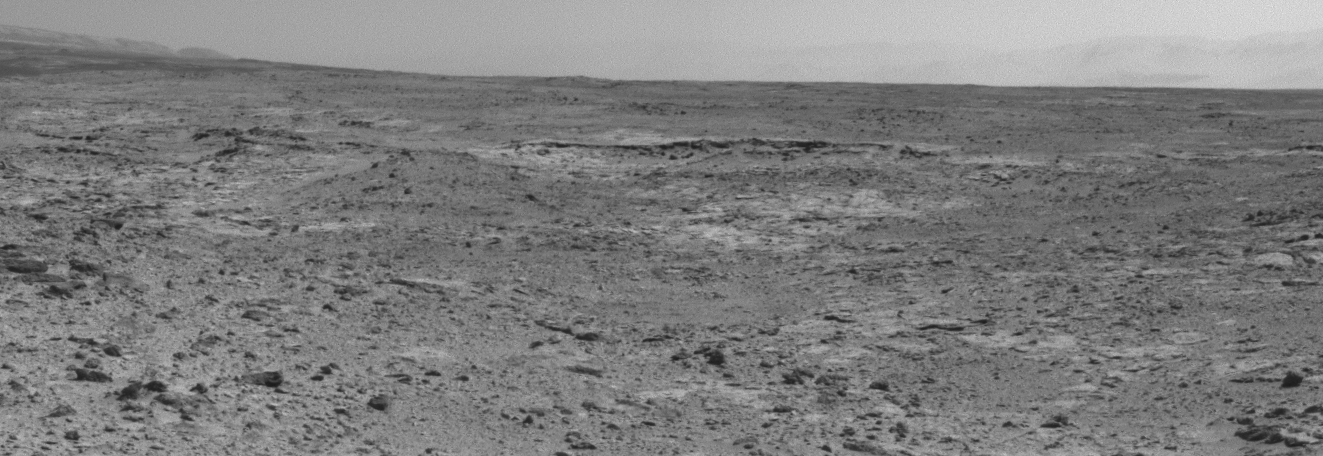

Curiosity’s View of “Cooperstown” Outcrop on Route to Mount Sharp

The low ridge that appears as a dark band below the horizon in the center of this scene is a Martian outcrop called “Cooperstown,” a possible site for contact inspection with tools on the robotic arm of NASA’s Mars rover Curiosity. The ridge extends roughly 100 feet (about 30 meters) from left to right, and it is about 260 feet (about 80 meters) away from the location from which Curiosity captured this view.

The image combines portions of two frames taken by the Navigation Camera (Navcam) on Curiosity on the 437th Martian day, or sol, of the rover’s mission inside Gale Crater on Mars (Oct. 28, 2013).

Curiosity had just completed the mission’s first use of two-sol autonomous driving. It resumed autonomous driving on Sol 437 where it had left off driving on Sol 436 (Oct. 27, 2013). In autonomous driving, the rover itself chooses the best route to reach designated waypoints, using onboard analysis of stereo images that it takes during pauses in the drive. The combined two-sol drive that brought Curiosity to this vantage point, for seeing Cooperstown, covered about 410 feet (125 meters).

The left edge of the scene is toward south-southwest, with an edge of Mount Sharp on the horizon; the right edge is toward the west, with part of the rim of Gale Crater on the horizon.

NASA’s Jet Propulsion Laboratory, a division of the California Institute of Technology, Pasadena, manages the Mars Science Laboratory Project for NASA’s Science Mission Directorate, Washington. JPL designed and built the project’s Curiosity rover.

Credit: NASA/JPL-Caltech